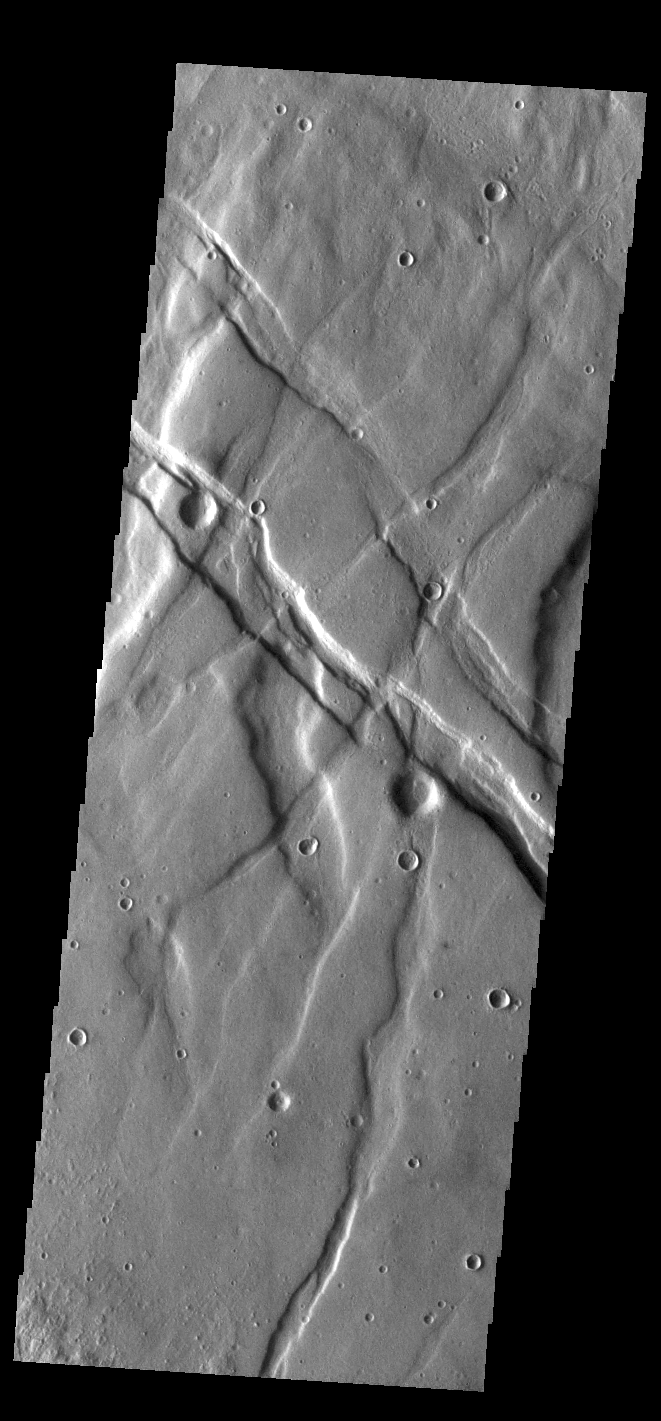

Claritas Fossae

Located between the lava plains of Daedalia Planum and Solis Planum, Claritas Fossae is a graben filled highland. Graben are formed by tectonic activity, where extensional forces stretch the surface allowing blocks of material to slide down between paired faults. These linear grabens are termed fossae. This region of Mars had very active tectonism and volcanism, resulting in the huge volcanos like Arsia Mons and deep chasmata of Valles Marineris. Claritas Fossae was formed prior to the large lava flows of the Tharsis region.

Credit: NASA/JPL-Caltech/ASU